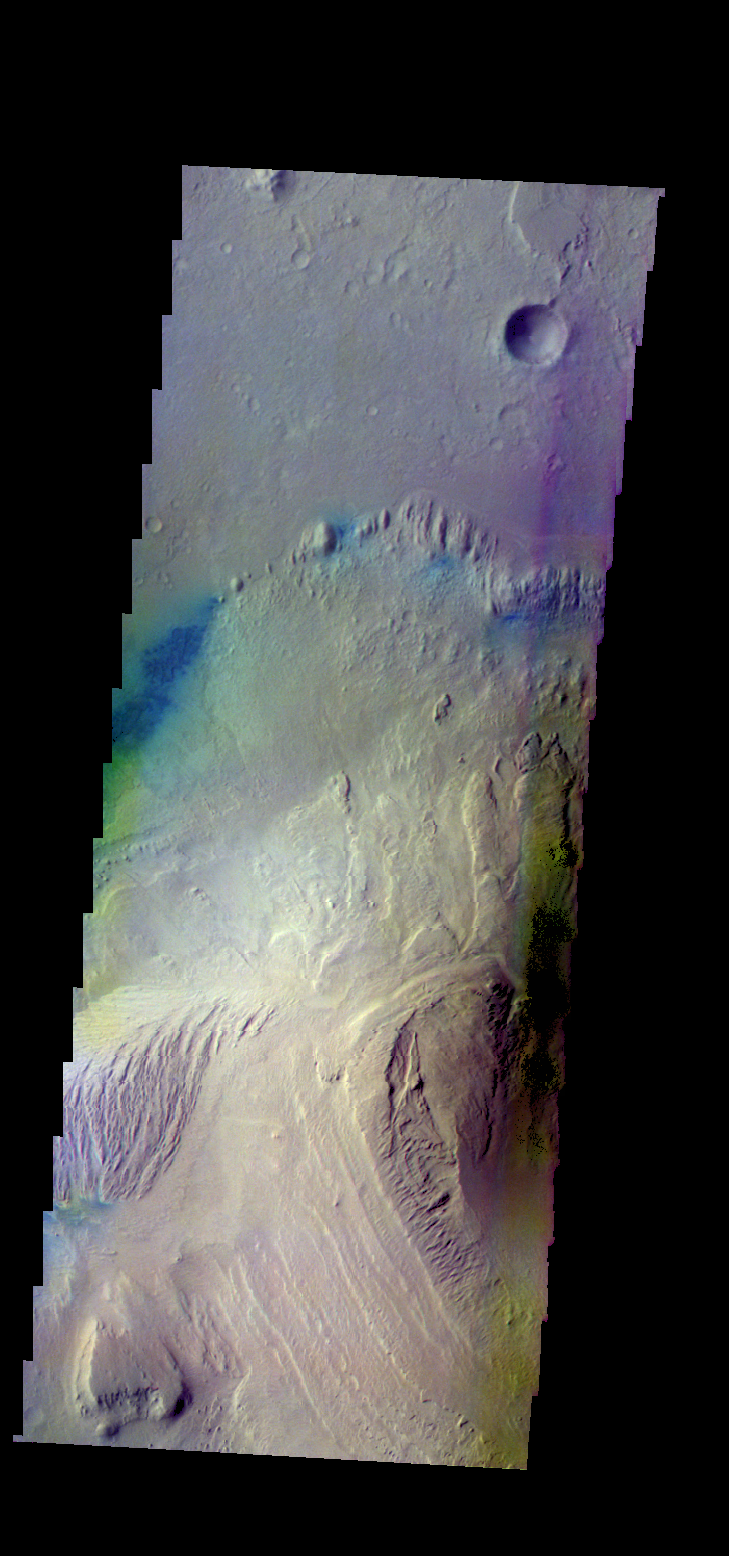

Gale Crater – False Color

The THEMIS VIS camera contains 5 filters. The data from different filters can be combined in multiple ways to create a false color image. These false color images may reveal subtle variations of the surface not easily identified in a single band image. Today’s false color image shows part of the interior mound of material within Gale Crater. The dark blue material is most likely basaltic sand. Gale Crater is the home of Curiosity Rover.

Credit: NASA/JPL-Caltech/ASU